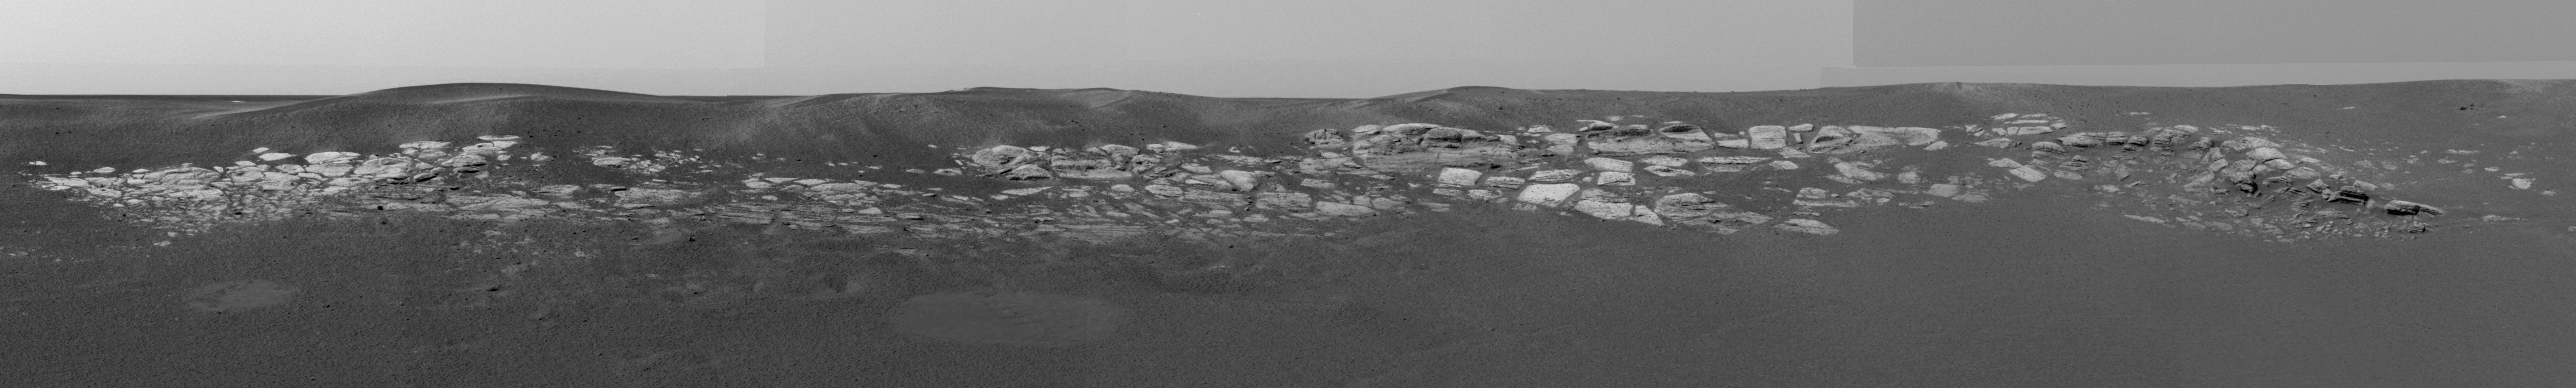

Not of this Earth

Right Panoramic Camera (Click on image for larger view)

3D Anaglyph (Click on image for larger view)

This sweeping look at the unusual rock outcropping near the Mars Exploration Rover Opportunity was captured by the rover’s left panoramic camera. Scientists believe the layered rocks are either volcanic ash deposits, or sediments laid down by wind or water. Opportunity landed at Meridiani Planum, Mars on January 24 at 9:05 p.m. PST.

Credit: NASA/JPL/Cornell